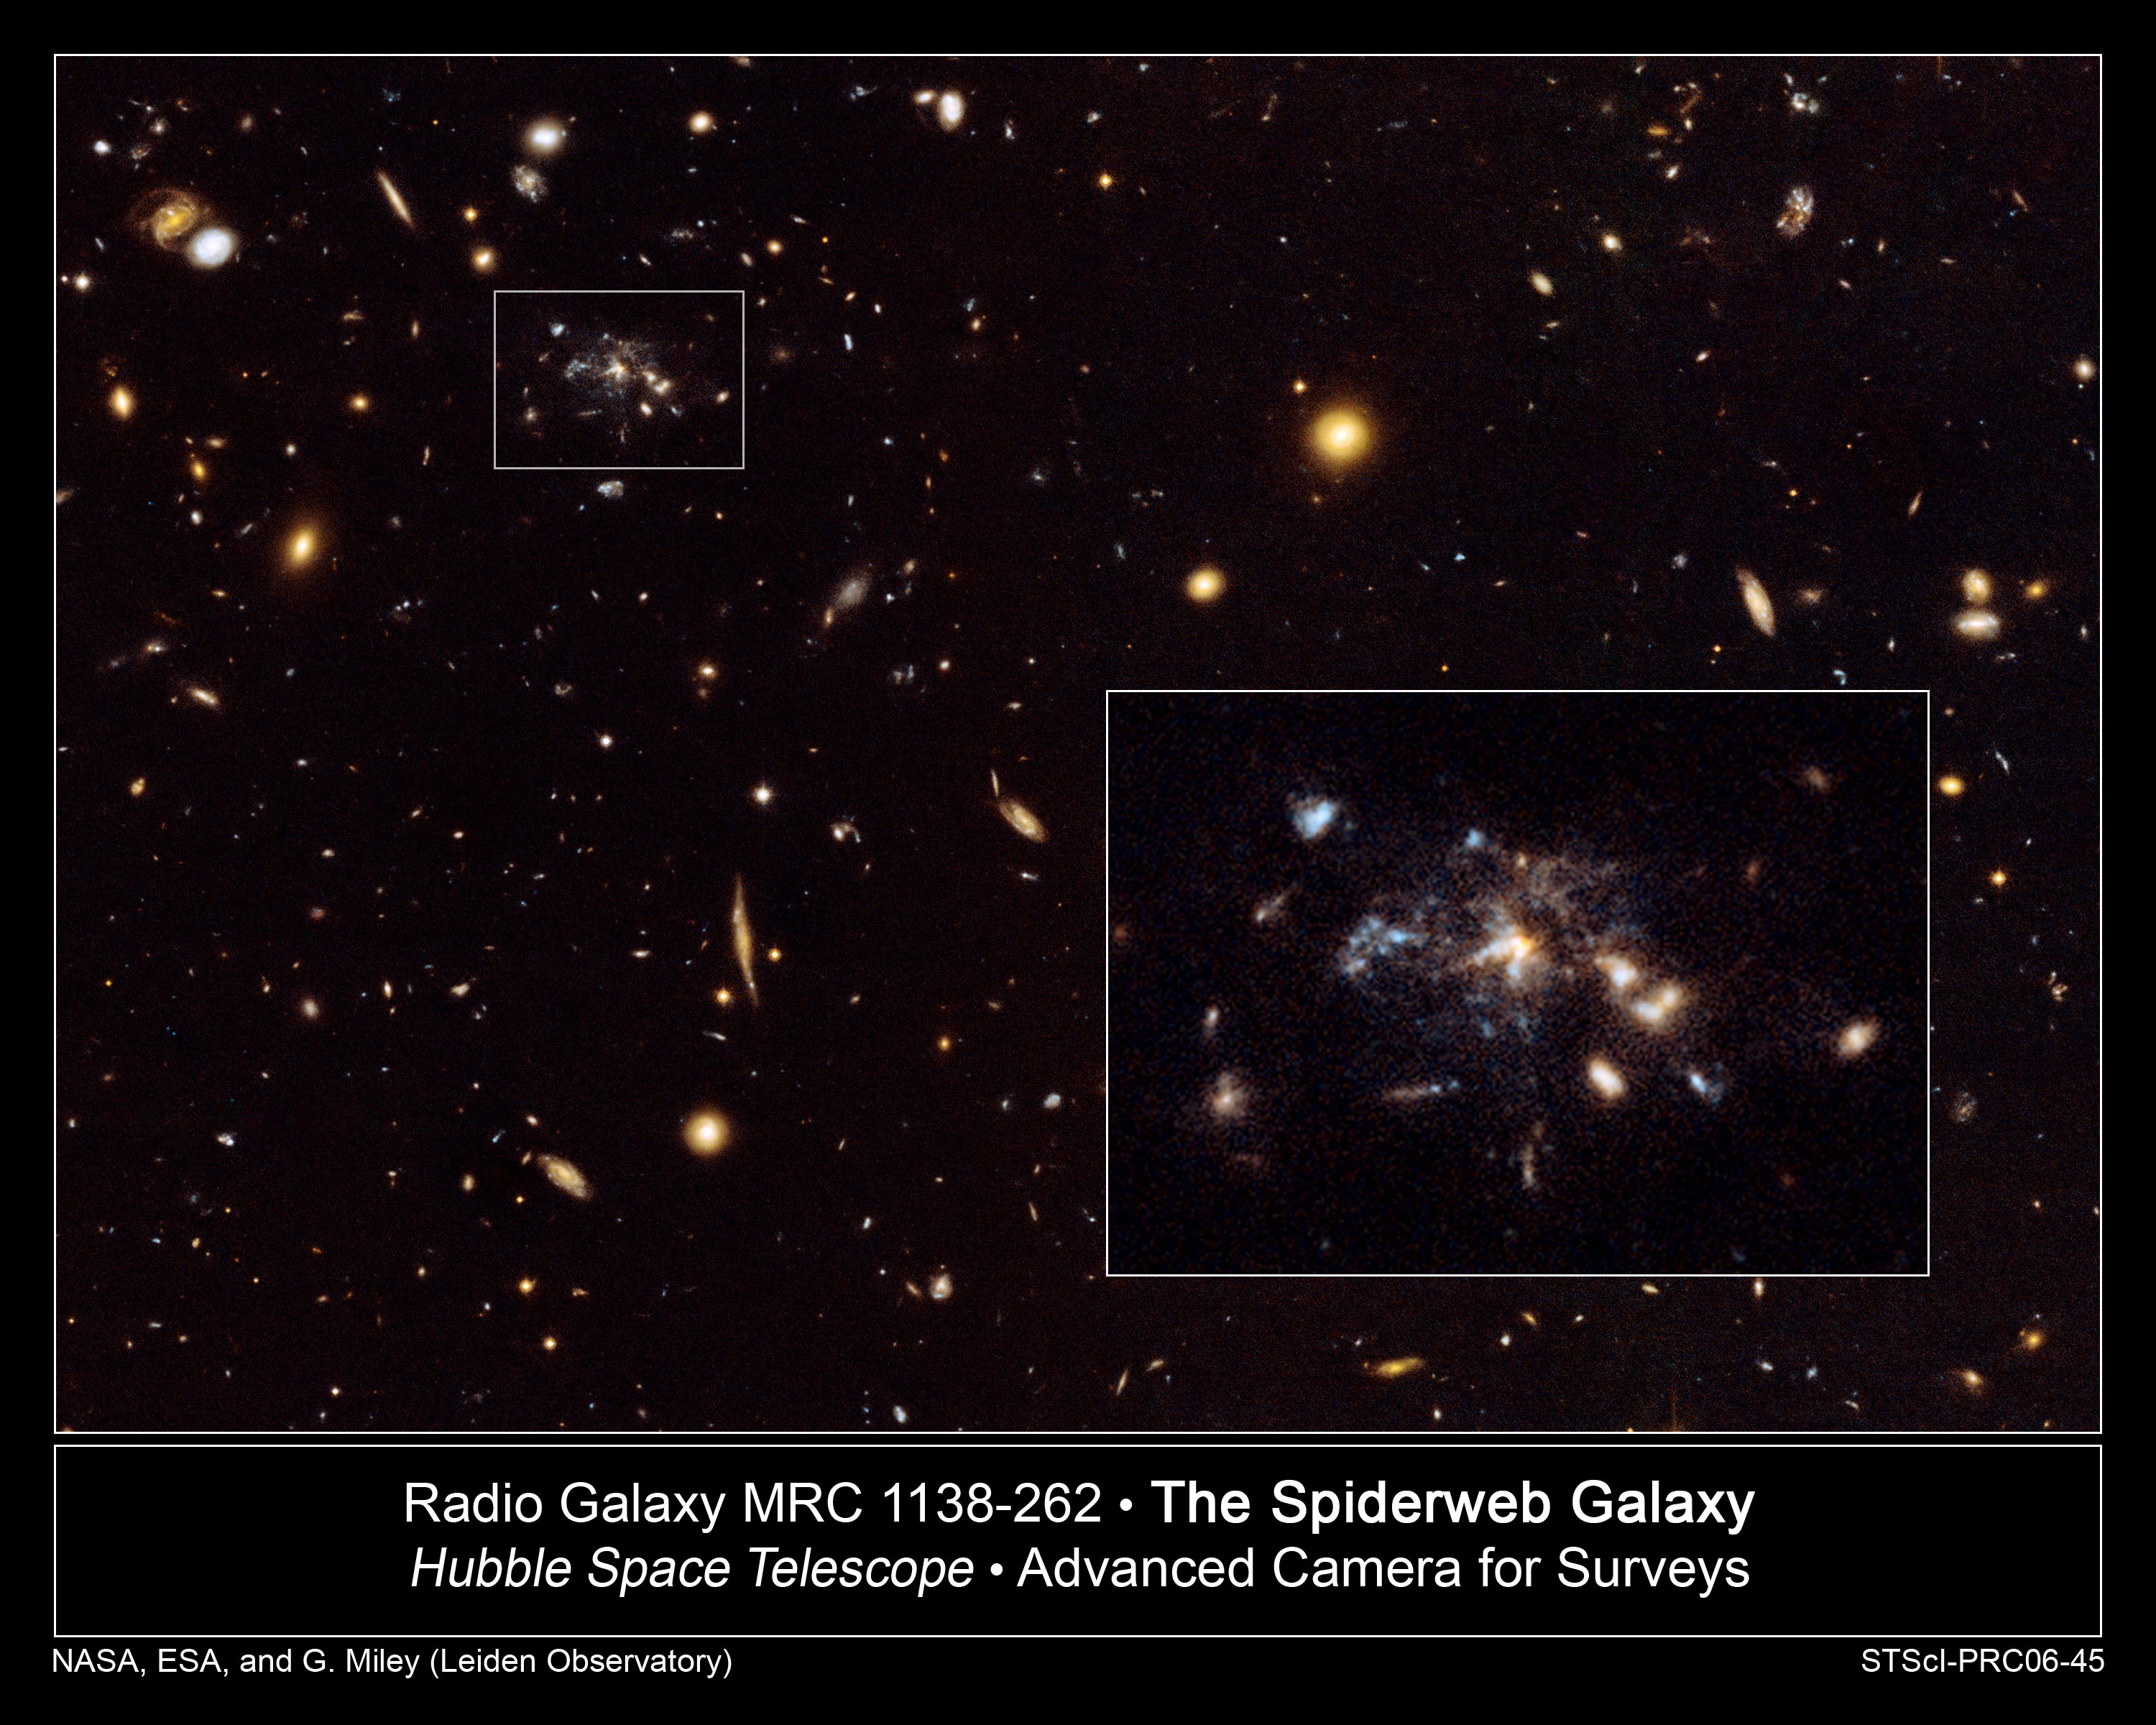

Hubble Captures Galaxy in the Making

Images from NASA's Hubble Space Telescope have provided a dramatic glimpse of a large and massive galaxy under assembly by the merging of smaller, lighter galaxies. Astrophysicists believe that this is the way galaxies grew in the young universe. Now, Hubble observations of the radio galaxy MRC 1138-262, nicknamed the "Spiderweb Galaxy" show dozens of star-forming satellite galaxies as individual clumpy features in the process of merging. A radio galaxy emits more of its energy in the form of long-wavelength radiation (radio wavelengths) than at visible light wavelengths. Because the galaxy is 10.6 billion light-years away, astronomers are seeing it as it looked in the universe's early formative years, only 3 billion years after the Big Bang.

A striking feature of the Spiderweb Galaxy is the presence of several faint, small linear galaxies within the merging structure. The complexity and clumpiness agree with predictions of hierarchical galaxy formation models. Hierarchical structure formation is the scenario in which galaxies and clusters are assembled "from the bottom up," with small building blocks merging to form the larger structures. It also supports the assumption that distant powerful radio galaxies represent the merging of smaller star systems to create the giant galaxies seen at the centers of galaxy clusters in our own cosmic neighborhood. The Hubble provides a unique real-world example for simulations of forming dominant cluster galaxies.

The Spiderweb Galaxy is located in the southern constellation of Hydra (the water snake), and is one of the most massive galaxies known.

This result was published in the October 10, 2006 issue of the Astrophysical Journal Letters by G. Miley, R. Overzier, M. Franx, H. Röttgering and E. Helder (Leiden University), A. Zirm, H. Ford (Johns Hopkins University), J. Kurk (Max Planck Institute for Astronomy, Heidelberg), L. Pentericci (INAF Osservatorio di Roma), J. Blakeslee (Washington State University), G. Illingworth (Lick Observatory), M. Postman (STScI), P. Rosati (European Southern Observatory) and B. Venemans (Institute for Astronomy, Cambridge).

Credit: NASA, ESA, G. Miley and R. Overzier (Leiden Observatory), and the ACS Science Team